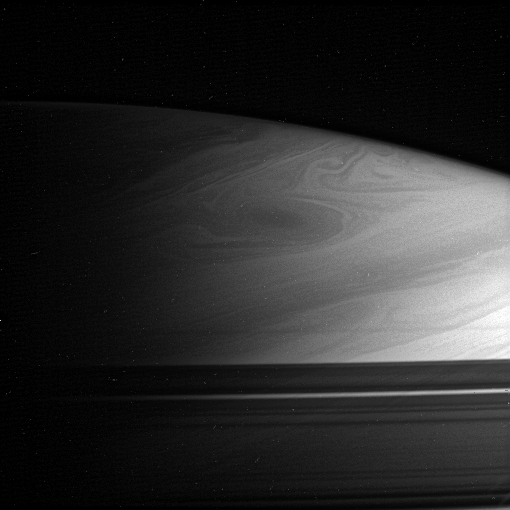

Hoping for a Hex

As northern winter ends on Saturn and the Cassini spacecraft’s view of the north pole improves, the swirls and eddies visible until now only in the south are gradually coming into view in the northern hemisphere.

Scientists will be looking for the north polar hexagon that was seen by Voyager. The hexagon was a jet stream, deflected by a storm into a six-lobed pattern, that circled the planet at 76 degrees north latitude. This picture shows extensive storm activity and gives scientists hope that the hexagon is still there.

The shadows of the rings of Saturn cut across the lower part of the image.

The image was taken in polarized infrared light with the Cassini spacecraft narrow-angle camera on Dec. 8, 2005, at a distance of approximately 3.2 million kilometers (2 million miles) from Saturn. The image scale is 37 kilometers (23 miles) per pixel.

The Cassini-Huygens mission is a cooperative project of NASA, the European Space Agency and the Italian Space Agency. The Jet Propulsion Laboratory, a division of the California Institute of Technology in Pasadena, manages the mission for NASA’s Science Mission Directorate, Washington, D.C. The Cassini orbiter and its two onboard cameras were designed, developed and assembled at JPL. The imaging operations center is based at the Space Science Institute in Boulder, Colo.

Credit: NASA/JPL/Space Science Institute